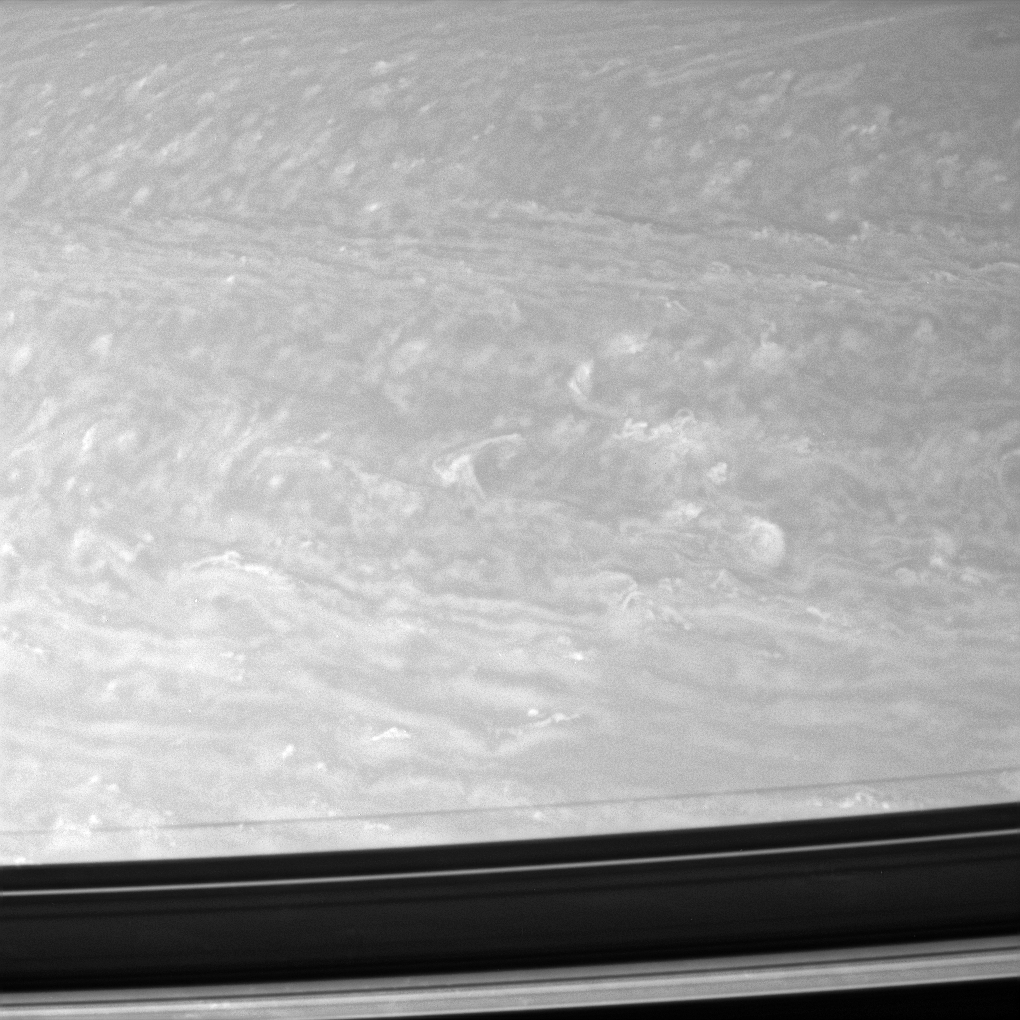

Tempest Tossed

Bright clouds twist and twirl in the fast-moving and turbulent winds in the Saturnian north. Hints of organized jets can also be seen.

This view is centered on a region 24 degrees north of Saturn’s equator. Shadows cast by the rings cover the bottom of this scene.

The image was taken with the Cassini spacecraft narrow-angle camera on Aug. 13, 2007 using a spectral filter sensitive to wavelengths of infrared light centered at 750 nanometers. The view was obtained at a distance of approximately 4.1 million kilometers (2.5 million miles) from Saturn. Image scale is 24 kilometers (15 miles) per pixel.

The Cassini-Huygens mission is a cooperative project of NASA, the European Space Agency and the Italian Space Agency. The Jet Propulsion Laboratory, a division of the California Institute of Technology in Pasadena, manages the mission for NASA’s Science Mission Directorate, Washington, D.C. The Cassini orbiter and its two onboard cameras were designed, developed and assembled at JPL. The imaging operations center is based at the Space Science Institute in Boulder, Colo.

Credit: NASA/JPL/Space Science Institute